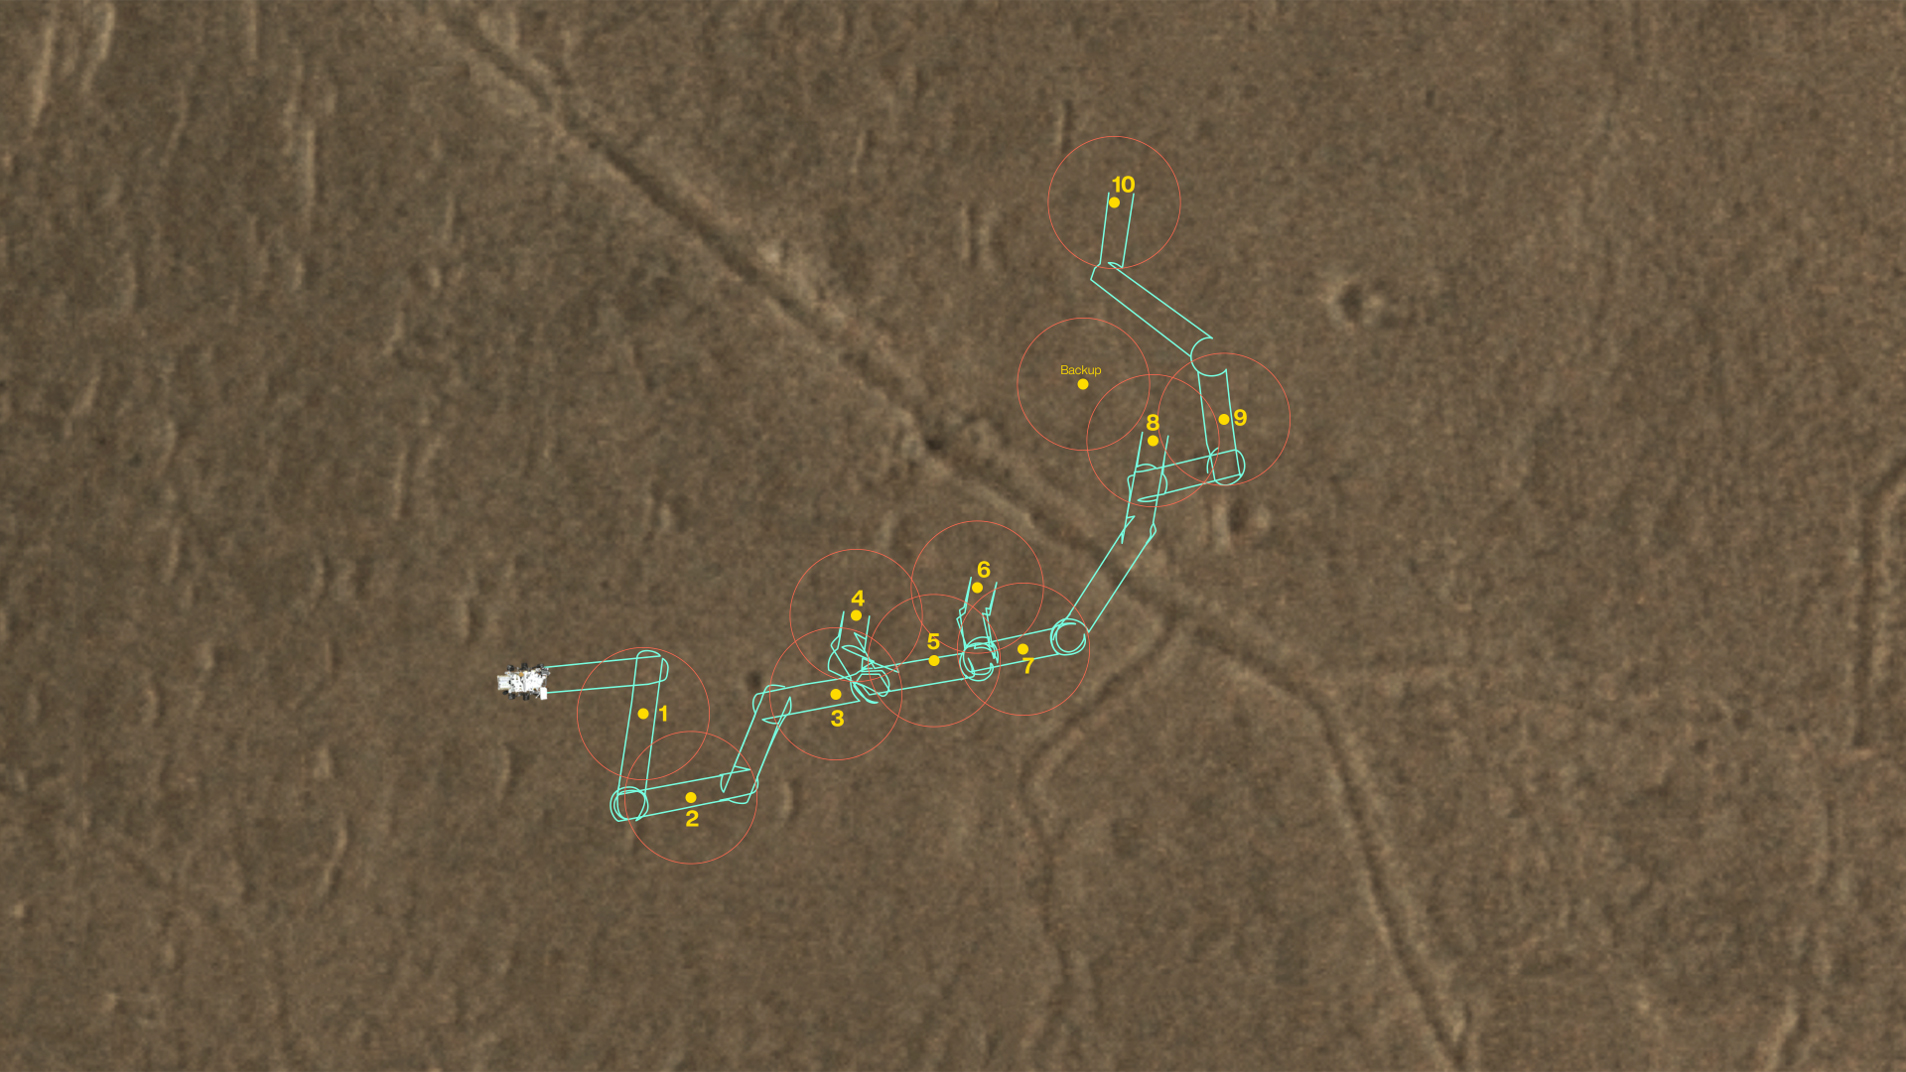

A Map of Perseverance’s Depot Samples

This map shows where NASA’s Perseverance Mars rover will be dropping 10 samples that a future mission could pick up. The orange circles represent areas where a Sample Recovery Helicopter could safely operate to acquire the sample tubes.

Figure A is the same map with a legend.

A key objective for Perseverance’s mission on Mars is astrobiology, including the search for signs of ancient microbial life. The rover will characterize the planet’s geology and past climate, pave the way for human exploration of the Red Planet, and be the first mission to collect and cache Martian rock and regolith (broken rock and dust).

Subsequent NASA missions, in cooperation with ESA (European Space Agency), would send spacecraft to Mars to collect these sealed samples from the surface and return them to Earth for in-depth analysis.

The Mars 2020 Perseverance mission is part of NASA’s Moon to Mars exploration approach, which includes Artemis missions to the Moon that will help prepare for human exploration of the Red Planet.

JPL, which is managed for NASA by Caltech in Pasadena, California, built and manages operations of the Perseverance rover.

Credit: NASA/JPL-Caltech